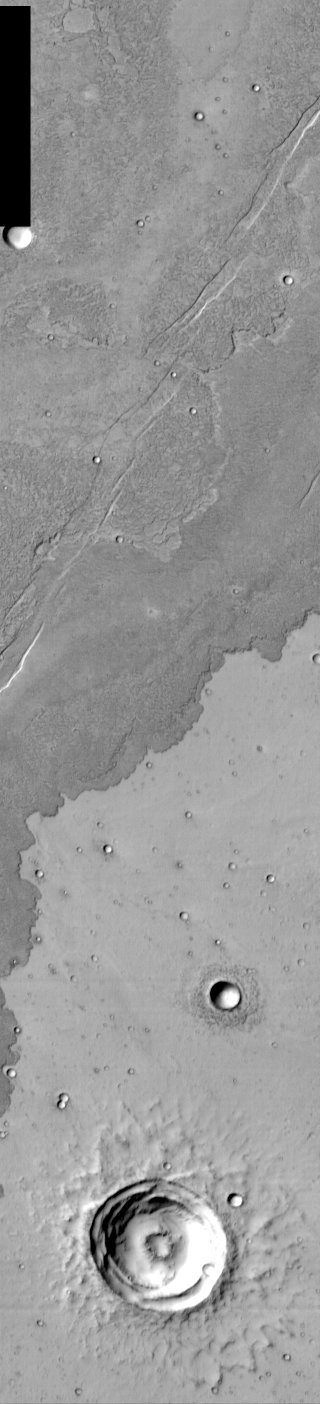

IR view of lava flows

Located 1200 kilometers south of the giant shield volcano Arsia Mons, this infrared temperature image shows the flow margin of a young lava flow from Arsia that covers a much older flow. This young flow is 20 to 30 meters thick across most of its boundary edge. The large, unnamed crater at the bottom of the image is 12 kilometers across and has a depth of more than 700 meters.

Note: this THEMIS visual image has not been radiometrically nor geometrically calibrated for this preliminary release. An empirical correction has been performed to remove instrumental effects. A linear shift has been applied in the cross-track and down-track direction to approximate spacecraft and planetary motion. Fully calibrated and geometrically projected images will be released through the Planetary Data System in accordance with Project policies at a later time.

NASA’s Jet Propulsion Laboratory manages the 2001 Mars Odyssey mission for NASA’s Office of Space Science, Washington, D.C. The Thermal Emission Imaging System (THEMIS) was developed by Arizona State University, Tempe, in collaboration with Raytheon Santa Barbara Remote Sensing. The THEMIS investigation is led by Dr. Philip Christensen at Arizona State University. Lockheed Martin Astronautics, Denver, is the prime contractor for the Odyssey project, and developed and built the orbiter. Mission operations are conducted jointly from Lockheed Martin and from JPL, a division of the California Institute of Technology in Pasadena.

VIS instrument. Latitude -30.1, Longitude 231.9 East (128.1 West). 100 meter/pixel resolution.

Credit: NASA/JPL/Arizona State University